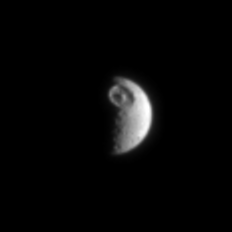

That’s No Space Station

Soon after orbital insertion, Cassini returned its best look yet at the heavily cratered moon Mimas (398 kilometers, 247 miles across). The enormous crater at the top of this image, named Herschel, is about 130 kilometers (80 miles) wide and 10 kilometers (6 miles) deep.

The image was taken in visible light with the Cassini spacecraft narrow angle camera on July 3, 2004, from a distance of 1.7 million kilometers (1 million miles) from Mimas and at a Sun-Mimas-spacecraft, or phase angle of about 102 degrees. The image scale is 10 kilometers (6 miles) per pixel. The image has been magnified by a factor of two to aid visibility.

The Cassini-Huygens mission is a cooperative project of NASA, the European Space Agency and the Italian Space Agency. The Jet Propulsion Laboratory, a division of the California Institute of Technology in Pasadena, manages the Cassini-Huygens mission for NASA’s Office of Space Science, Washington, D.C. The Cassini orbiter and its two onboard cameras, were designed, developed and assembled at JPL. The imaging team is based at the Space Science Institute, Boulder, Colo.

Credit: NASA/JPL/Space Science Institute